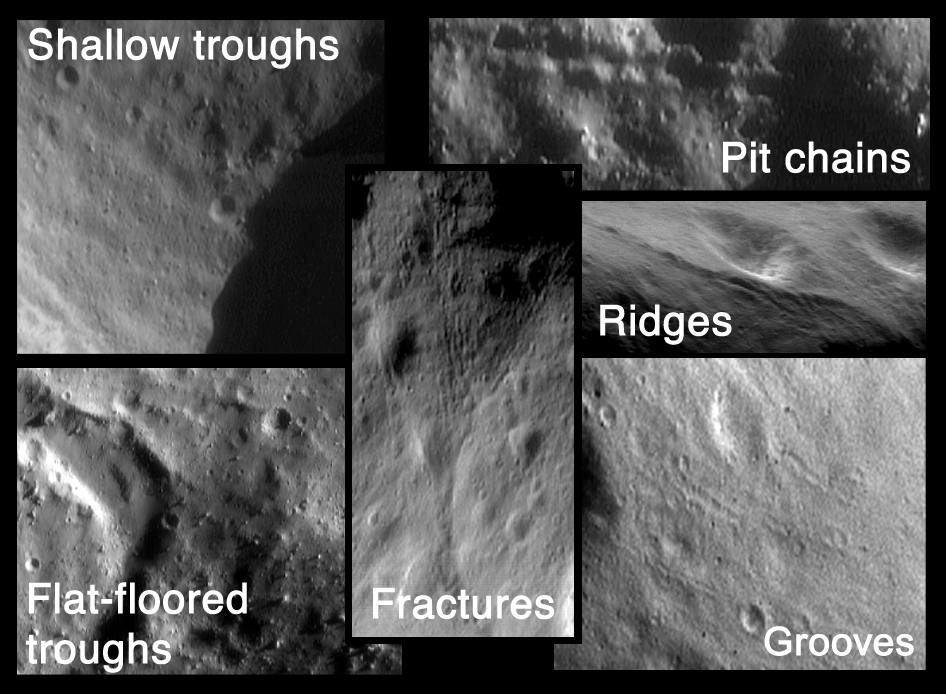

The Many Faces of Eros

This montage shows structural features on Eros obtained by NEAR Shoemaker from several different orbits. Any underlying, deep-seated structures probably formed as a result of large impacts to the asteroid’s surface, in the same way that a car windshield fractures when it is hit by a stone. Later, movement of regolith may have modified the structure’s surface expressions.

Troughs — Shallow troughs (top left) are found within the saddle region of Eros and are very closely aligned. A large flat-floored trough (bottom left) is found in the saddle.

Pits — The top right image shows a chain of pits, most likely the result of loose regolith (impact-derived soil) draining into a crack on the asteroid’s surface.

Ridges — At center, right is the ridge that winds from Eros’ saddle area around the north pole down to the 5.3-km crater.

Fractures — The center image shows the region where the ridge ends. The ridge comes up from the bottom of the image and, near the center, appears to turn into a set of small fractures.

Grooves — The bottom, right image shows grooves on a relatively smooth area of Eros’ western hemisphere. These are evenly spaced and some look like they have raised rims.

Built and managed by The Johns Hopkins University Applied Physics Laboratory, Laurel, Maryland, NEAR was the first spacecraft launched in NASA’s Discovery Program of low-cost, small-scale planetary missions. See the NEAR web page at http://near.jhuapl.edu/ for more details.

Credit: NASA/JPL/JHUAPL